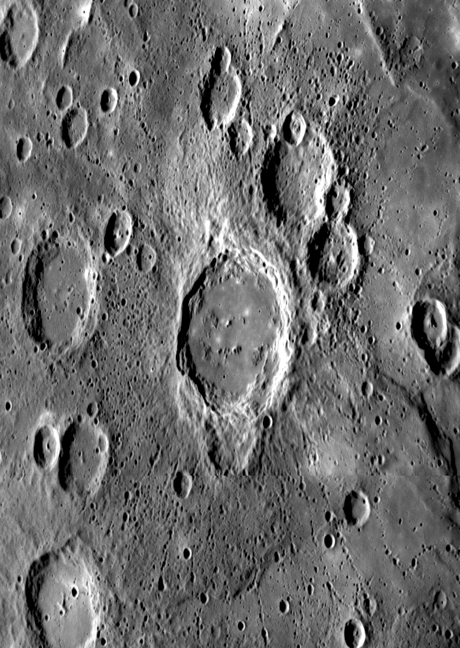

Crater Ejecta and Chains of Secondary Impacts

This newly observed flat-floored crater was viewed at an oblique angle as MESSENGER approached Mercury for its third flyby, about two hours from closest approach. This crater is younger than nearby craters of similar size, indicated by the distinctive halo of small secondary craters that radiate outward from the central structure. Many of these secondaries are aligned in chain-like formations and some show characteristic “herringbone” features pointing back to the crater of origin. Crater chains are just one of many ejecta types observed on Mercury. Other ejecta features include distinct continuous ejecta and crater rays, which are composed of both ejecta and secondaries. Another ejecta feature of note in this mosaic of two images is a zone of lighter terrain extending a bit west of north from the crater itself, possibly providing information about the direction of impact. This unnamed crater is partially superposed on an older and smaller crater to the south.

Date Acquired: September 29, 2009
Image Mission Elapsed Time (MET): 162744204 and 162744231
Instrument: Narrow Angle Camera (NAC) of the Mercury Dual Imaging System (MDIS)
Resolution: 600 meters/pixel (0.36 miles/pixel)
Scale: The crater at the center of this image is about 134 kilometers (80 miles) in diameter
Spacecraft Altitude: 23,300 kilometers (14,000 miles)

These images are from MESSENGER, a NASA Discovery mission to conduct the first orbital study of the innermost planet, Mercury. For information regarding the use of images, see the MESSENGER image use policy.

Credit: NASA/Johns Hopkins University Applied Physics Laboratory/Carnegie Institution of Washington